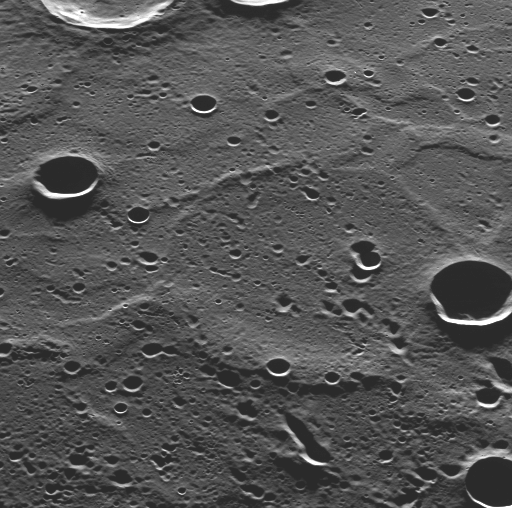

Smooth Plains in Mercury’s North

As the MESSENGER spacecraft passed low over Mercury’s north polar region, MDIS used its pivot to capture this image, showing terrain that had not been previously seen by spacecraft. The newly imaged surface is located in Mercury’s north polar region, to the north of the bright, rayed crater Hokusai. Looking from the bottom of the image toward the top is looking southward, just as MDIS was doing when this image was acquired.

This newly seen terrain shows craters with long shadows, as expected at this high northern latitude. Understanding the interiors of the craters in Mercury’s polar regions and any ices they may contain is one of the main science goals of the MESSENGER mission. The long shadows also accentuate the topography of the surface, which includes a number of ridges that resemble those seen on the expansive smooth plains imaged during Mercury flyby 3.

On March 17, 2011 (March 18, 2011, UTC), MESSENGER became the first spacecraft ever to orbit the planet Mercury. The mission is currently in its commissioning phase, during which spacecraft and instrument performance are verified through a series of specially designed checkout activities. In the course of the one-year primary mission, the spacecraft’s seven scientific instruments and radio science investigation will unravel the history and evolution of the Solar System’s innermost planet. Visit the Why Mercury? section of this website to learn more about the science questions that the MESSENGER mission has set out to answer.

Date Acquired: March 29, 2011
Image Mission Elapsed Time (MET): 209895977
Image ID: 65419
Instrument: Wide Angle Camera (WAC) of the Mercury Dual Imaging System (MDIS)
WAC filter: 7 (748 nanometers wavelength)
Center Latitude: 81.3°
Center Longitude: 44.4° E
Resolution: 200 meters/pixel (0.12 miles/pixel)
Scale: The bottom of this image is about 100 kilometers (60 miles) across

These images are from MESSENGER, a NASA Discovery mission to conduct the first orbital study of the innermost planet, Mercury. For information regarding the use of images, see the MESSENGER image use policy.

Credit: NASA/Johns Hopkins University Applied Physics Laboratory/Carnegie Institution of Washington